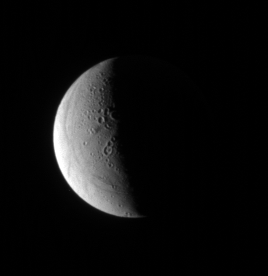

Relaxing on Enceladus

Looking down onto the northern hemisphere of geologically complex Enceladus, the Cassini spacecraft spies softened, or “relaxed,” craters and east-west trending fractures and faults.

The anti-Saturn hemisphere of Enceladus (505 kilometers, or 314 miles across) is lit here.

The image was taken in visible light with the Cassini spacecraft narrow-angle camera on Oct. 12, 2006 at a distance of approximately 521,000 kilometers (324,000 miles) from Enceladus and at a Sun-Enceladus-spacecraft, or phase, angle of 101 degrees. Image scale is 3 kilometers (2 miles) per pixel.

The Cassini-Huygens mission is a cooperative project of NASA, the European Space Agency and the Italian Space Agency. The Jet Propulsion Laboratory, a division of the California Institute of Technology in Pasadena, manages the mission for NASA’s Science Mission Directorate, Washington, D.C. The Cassini orbiter and its two onboard cameras were designed, developed and assembled at JPL. The imaging operations center is based at the Space Science Institute in Boulder, Colo.

Credit: NASA/JPL/Space Science Institute